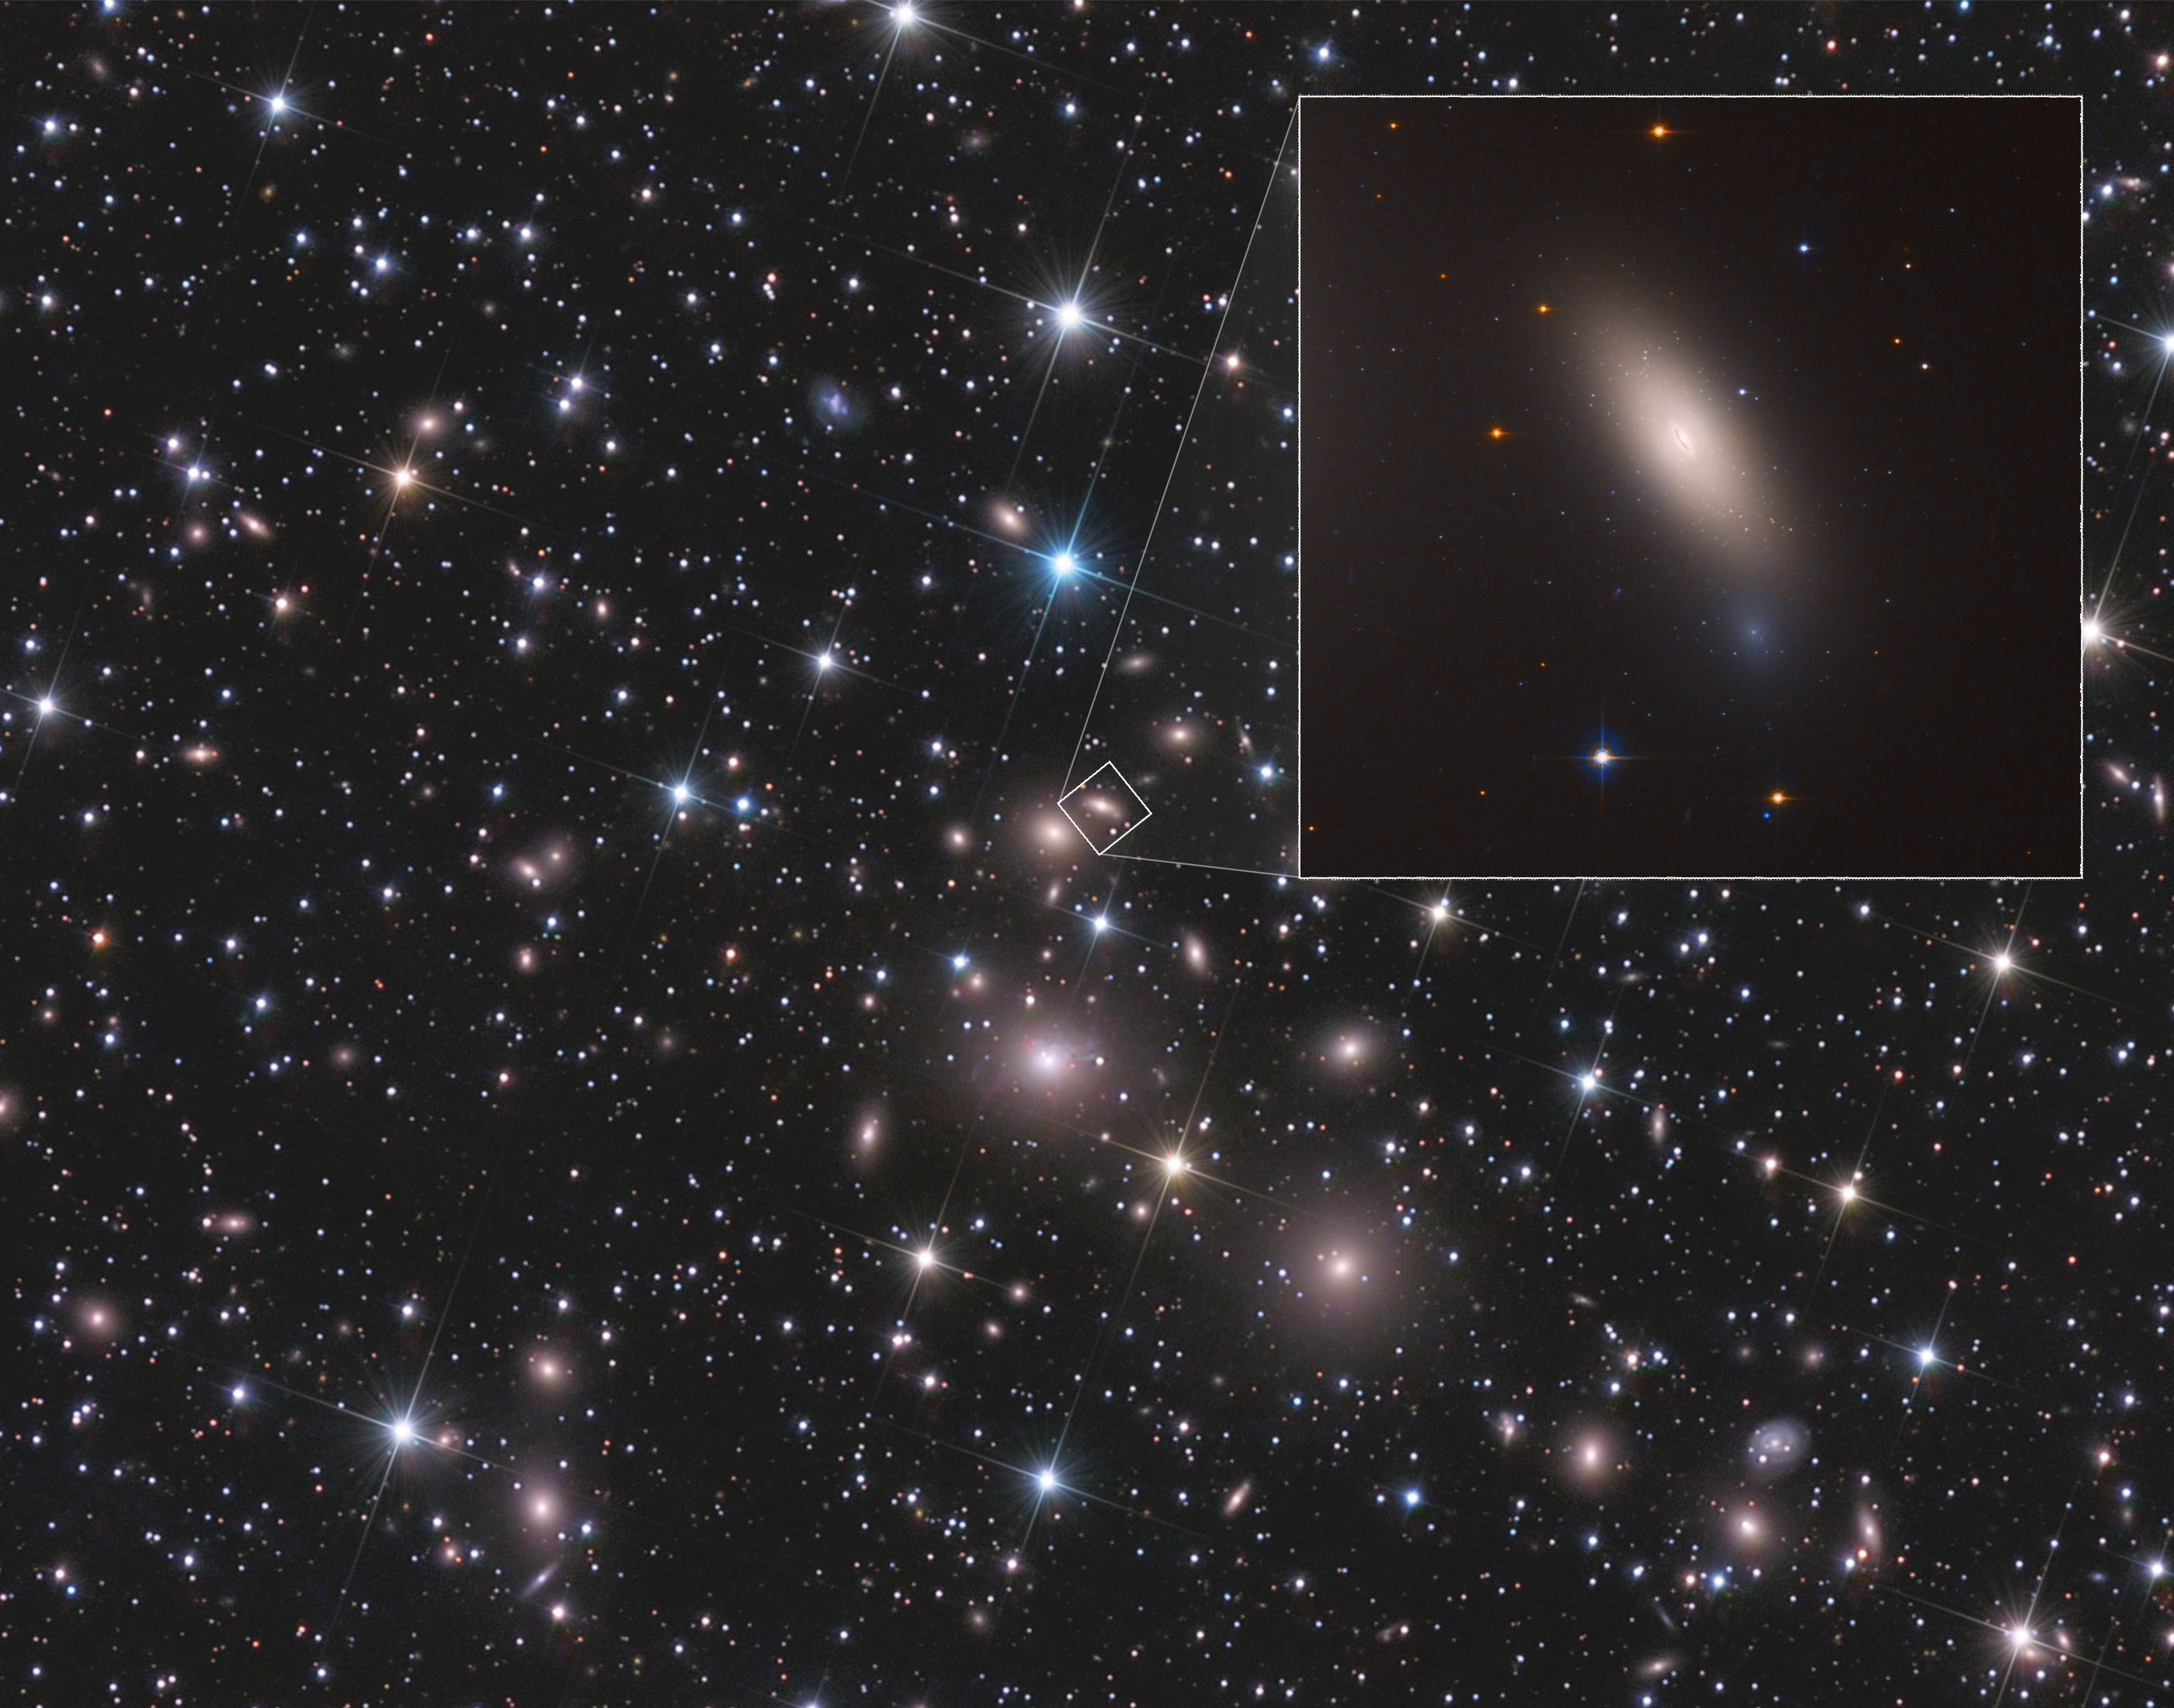

Galaxy NGC 1277

[Upper right] —This is a Hubble Space Telescope image of galaxy NGC 1277. The galaxy is unique in that it is considered a relic of what galaxies were like in the early universe. The galaxy is composed exclusively of aging stars that were born 10 billion years ago. But unlike other galaxies in the local universe, it has not undergone any further star formation. Astronomers nickname such galaxies as "red and dead," because the stars are aging and there aren't any successive generations of younger stars.

The telltale sign of the galaxy's "arrested development" lies in the ancient globular clusters that swarm around it. The reddish clusters are the strongest evidence that the galaxy went out of the star-making business long ago. Otherwise, there would be a lot of blue globular star clusters, which are largely absent. The lack of blue clusters suggests that NGC 1277 never grew further by gobbling up surrounding galaxies.

[Background image] — The galaxy lives near the center of the Perseus cluster of over 1,000 galaxies, located 240 million light-years away from Earth. NGC 1277 is moving so fast through the cluster, at 2 million miles per hour, that it cannot merge with other galaxies to collect stars or pull in gas to fuel star formation. In addition, near the galaxy cluster center, intergalactic gas is so hot it cannot cool to condense and form stars.

Credit: NASA, ESA, M. Beasley (Instituto de Astrofísica de Canarias), and P. Kehusmaa